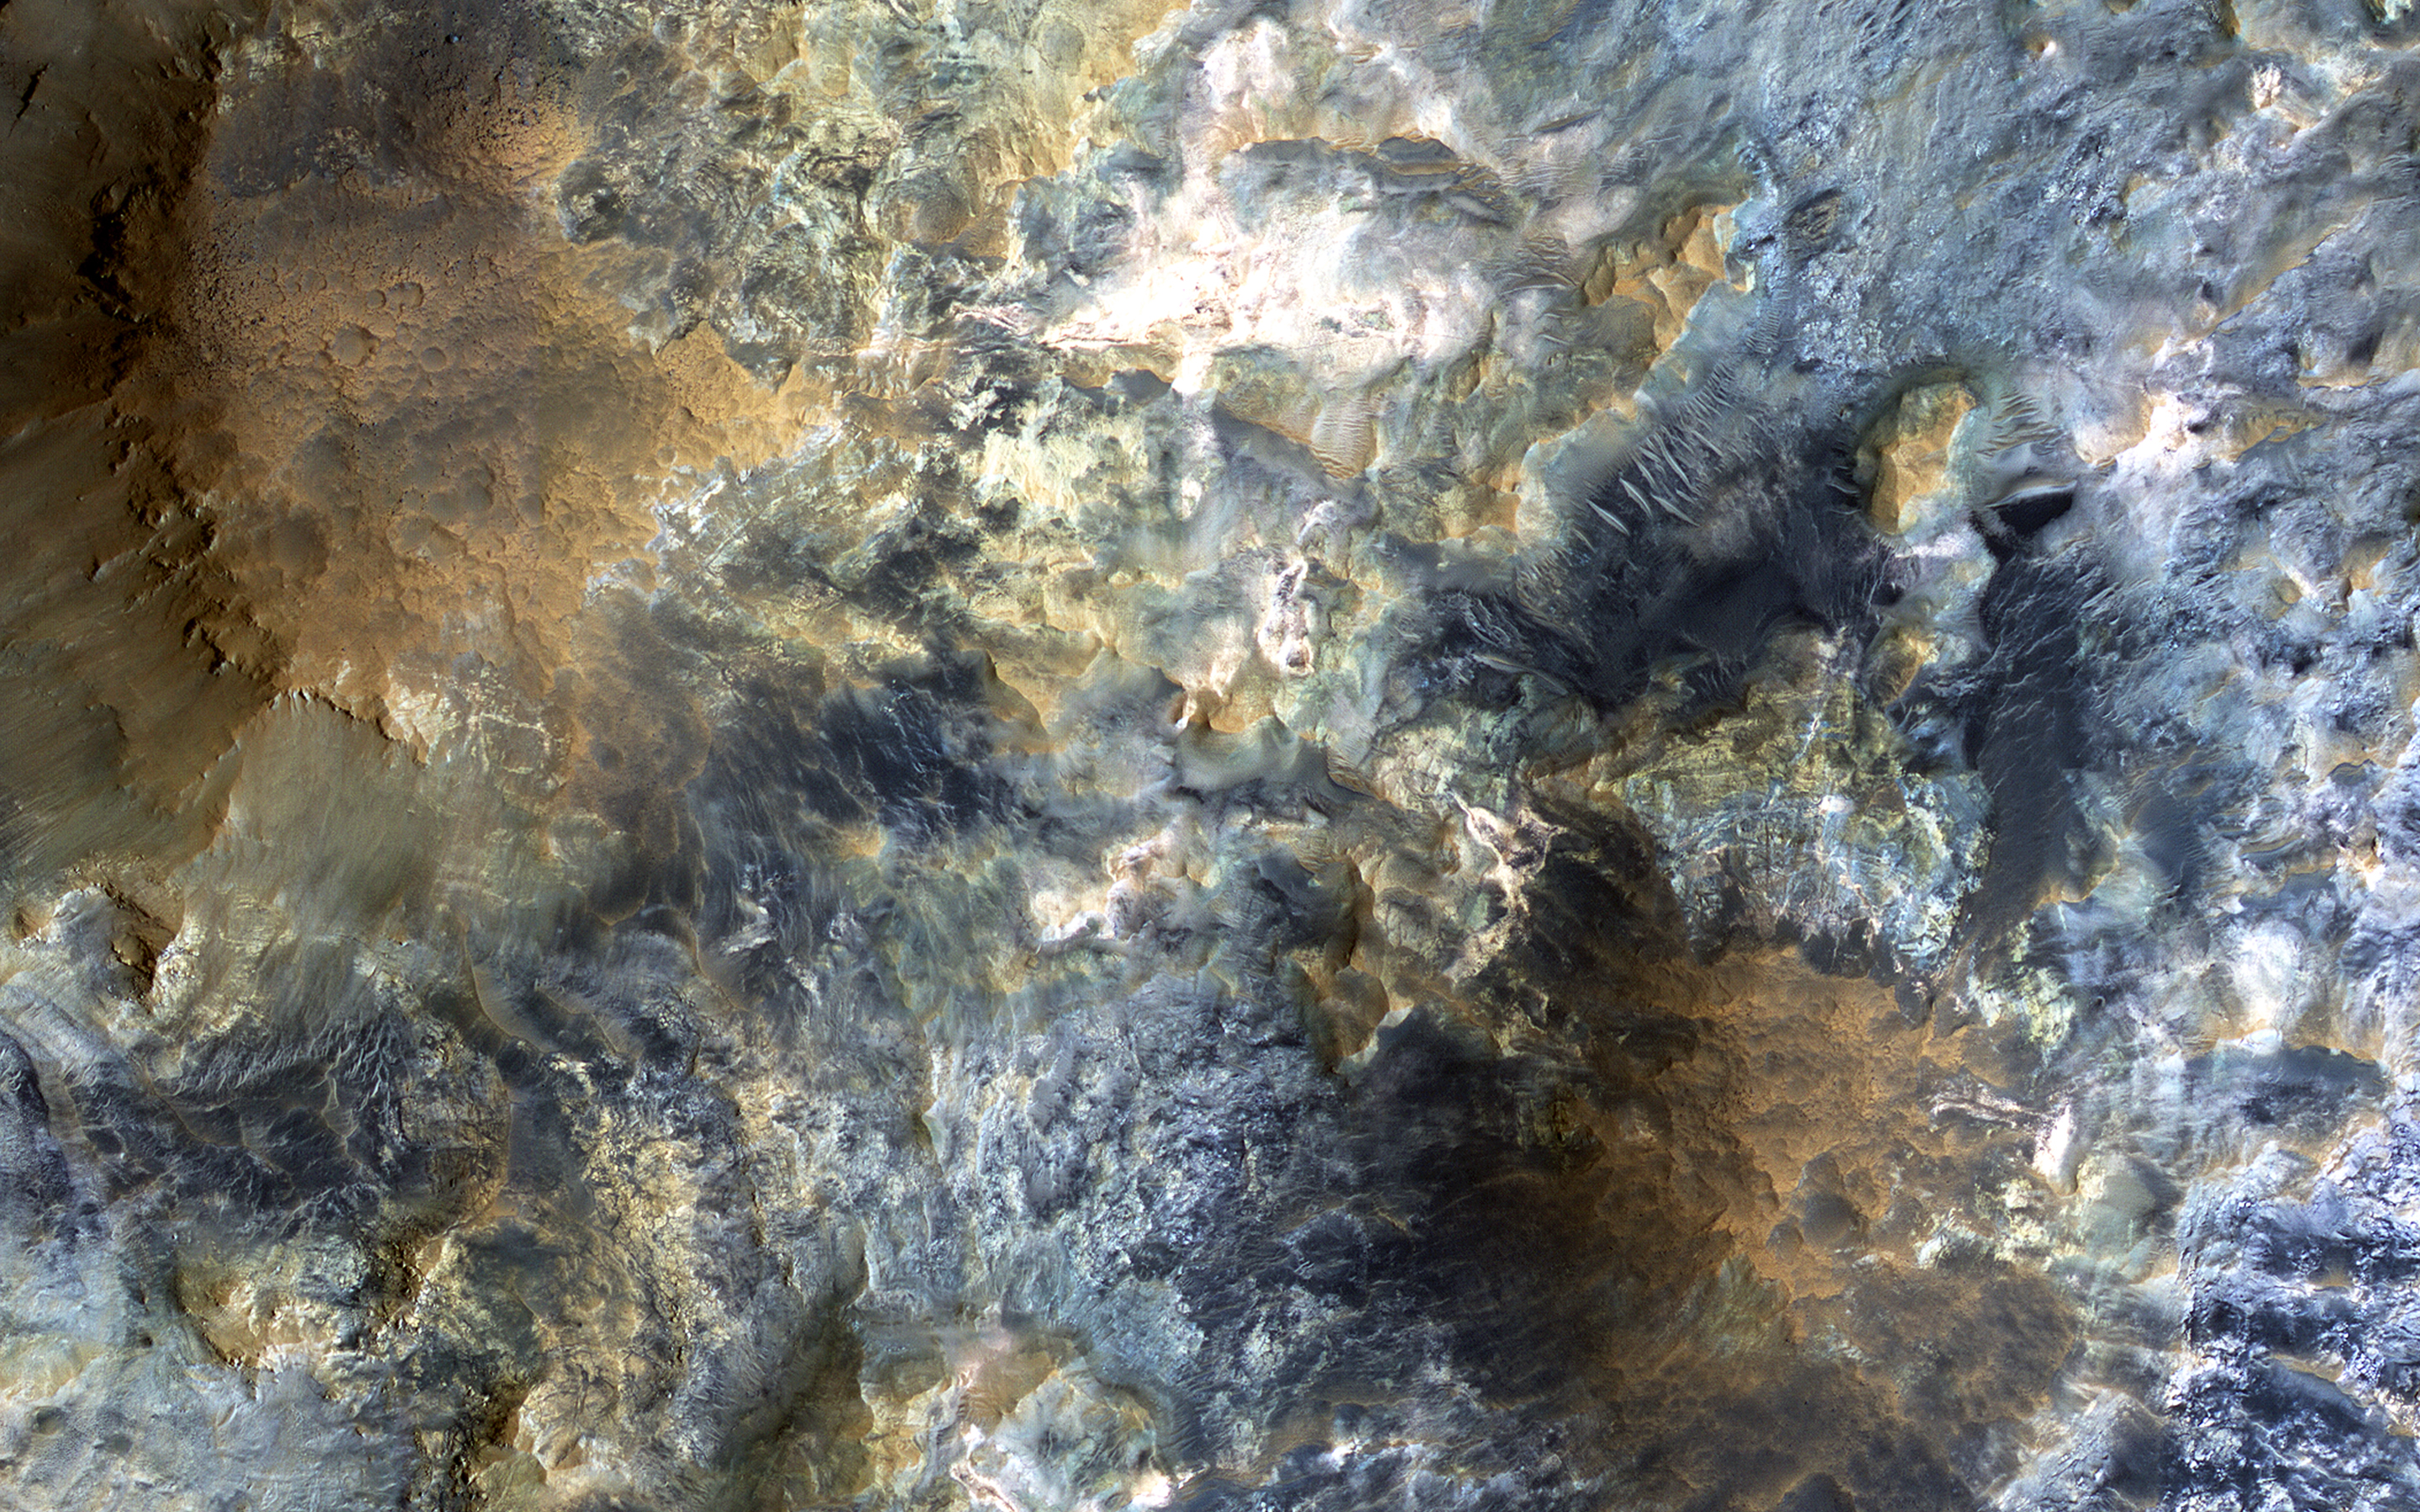

The Color Wonderland of Mawrth Vallis

There is a candidate landing site in the Mawrth Vallis region for the European Space Agency’s ExoMars rover, planned to launch in 2020. This is one of the HiRISE images acquired to evaluate this site.

Mawrth Vallis has some of the most spectacular color variations seen anywhere on Mars. This color variability is due to a range of hydrated minerals — water caused alteration of these ancient deposits — which is why this site is of interest to study the past habitability of Mars.

The University of Arizona, Tucson, operates HiRISE, which was built by Ball Aerospace & Technologies Corp., Boulder, Colo. NASA’s Jet Propulsion Laboratory, a division of the California Institute of Technology in Pasadena, manages the Mars Reconnaissance Orbiter Project for NASA’s Science Mission Directorate, Washington.

Credit: NASA/JPL-Caltech/Univ. of Arizona